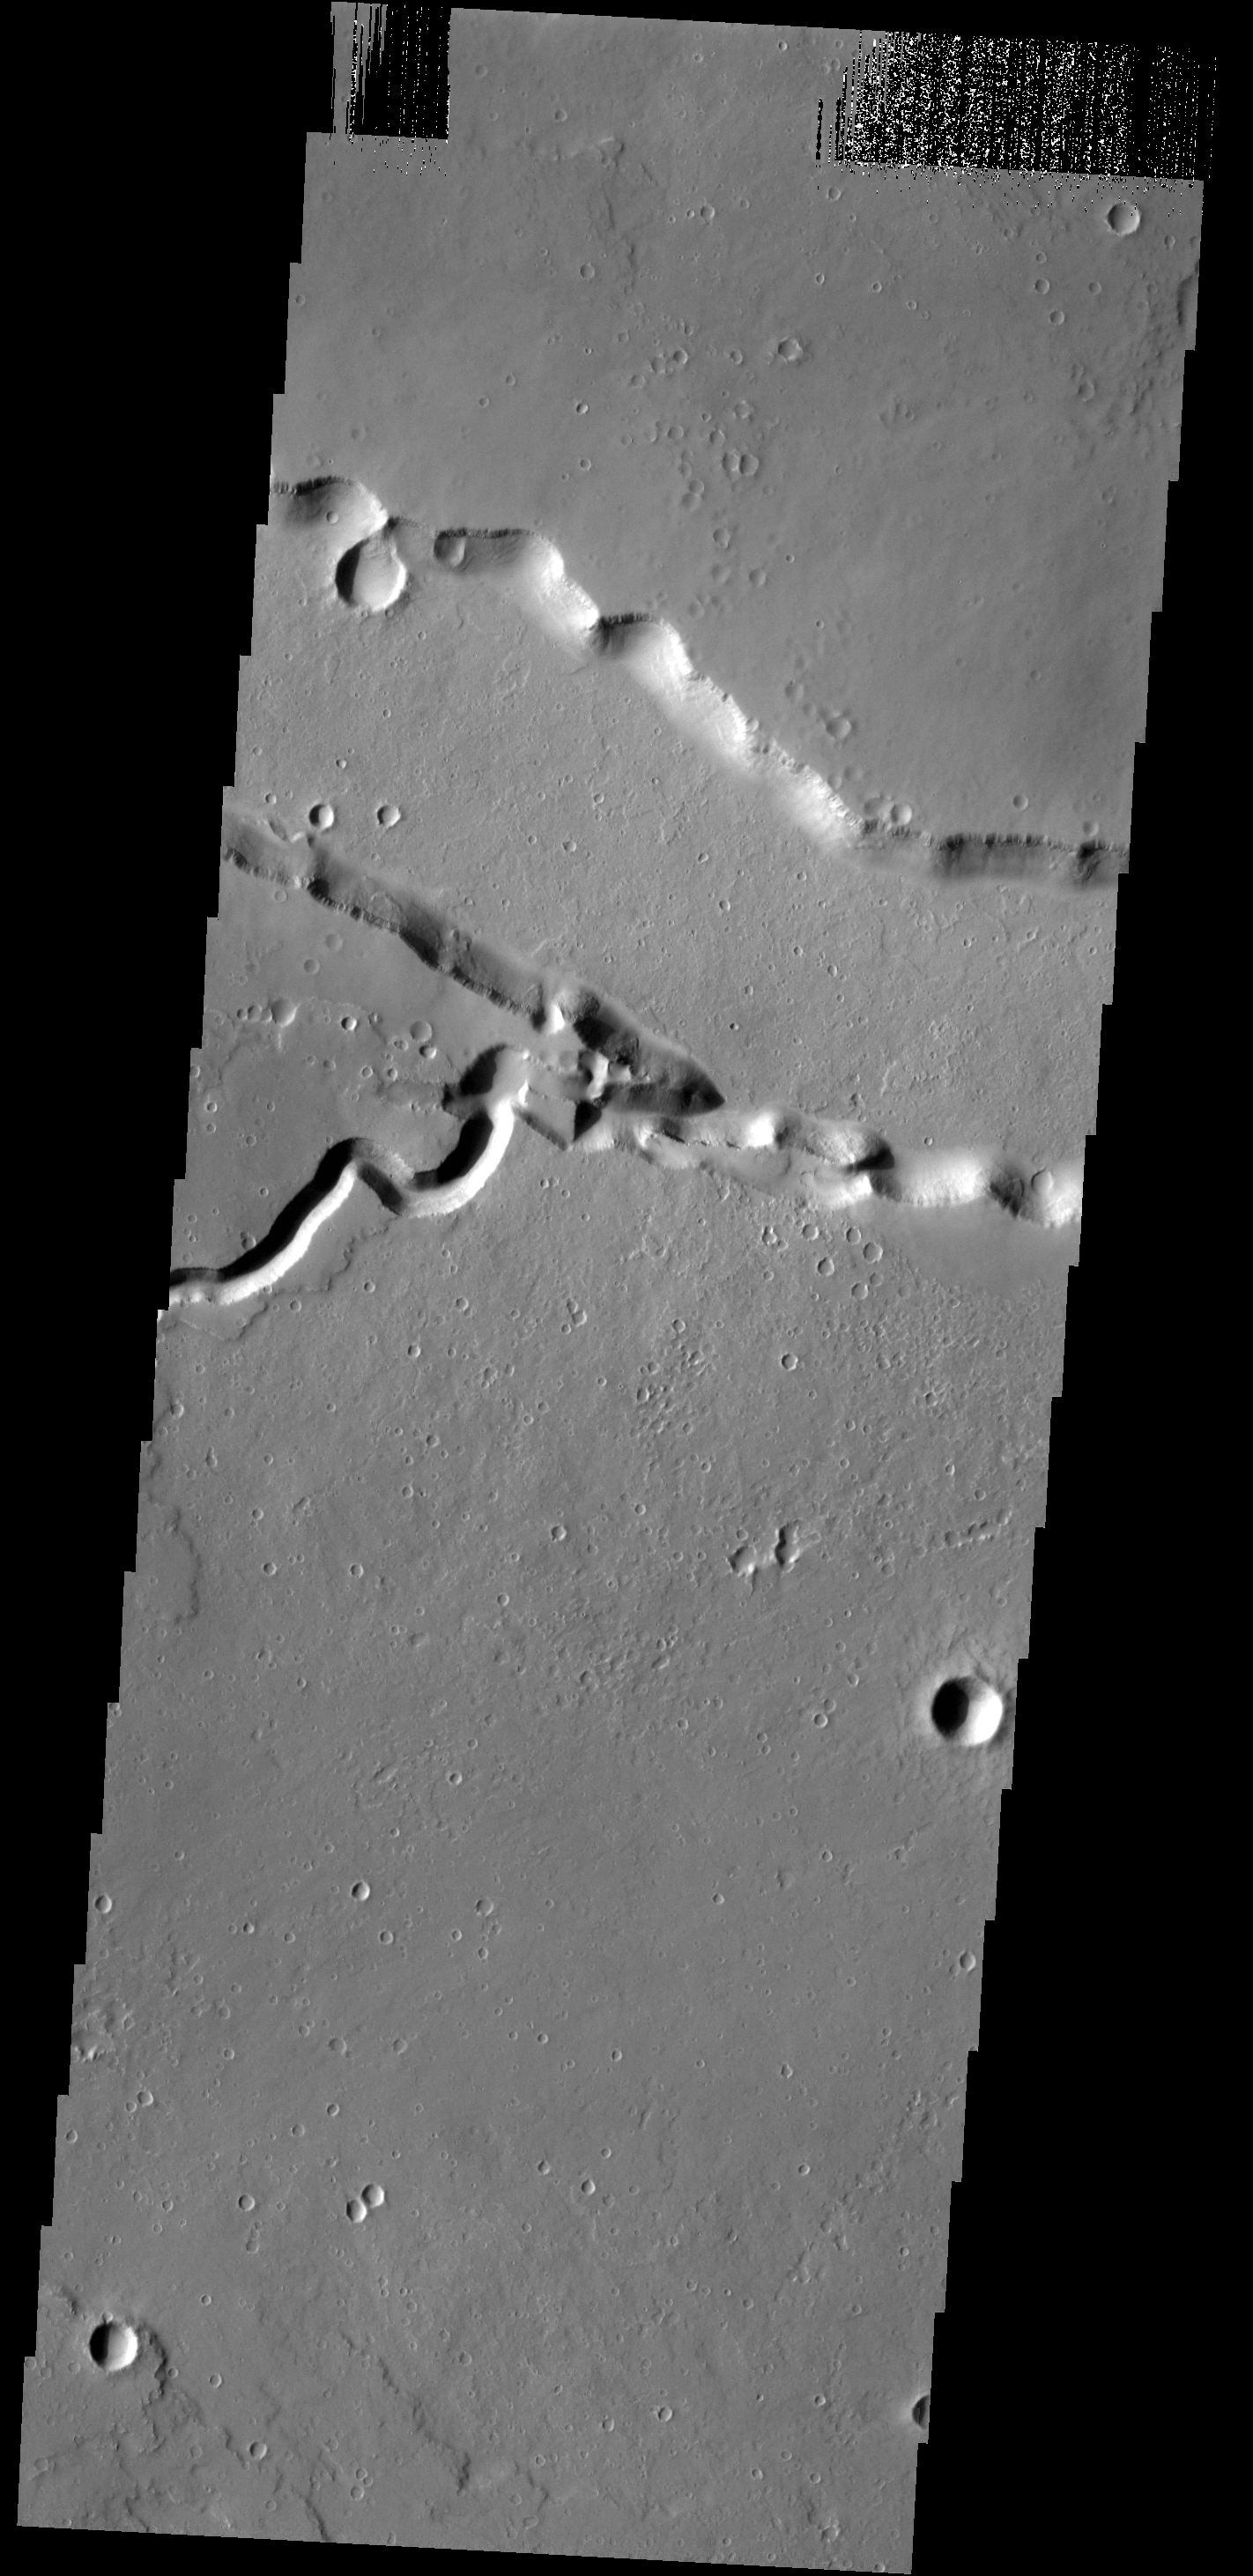

Patapsco Vallis

This VIS image shows where Patapsco Vallis enters the largest depression of Elysium Fossae. Patapsco Vallis, as other valley systems on the Elysium Mons volcanic complex, was likely formed by the flow of lava rather than water.

Credit: NASA/JPL-Caltech/ASU